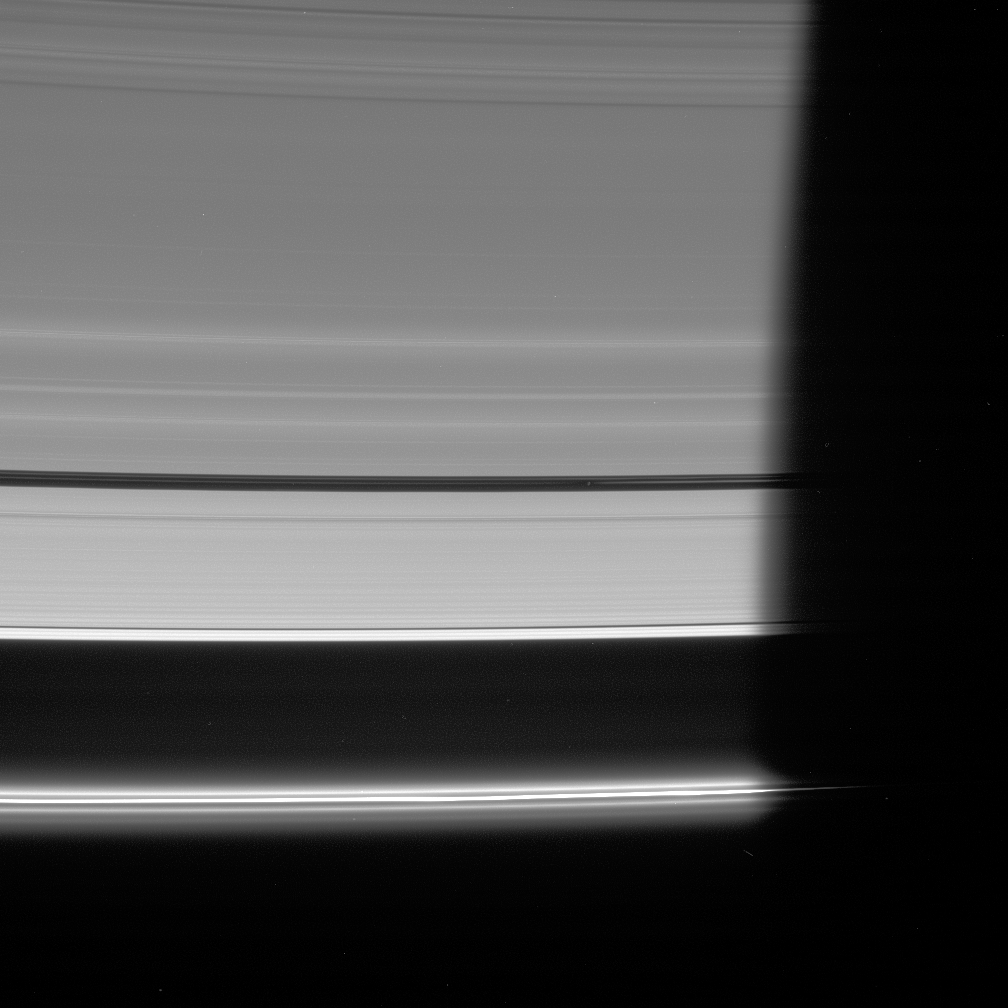

Pan Speeds into Darkness

The Cassini spacecraft looks down at the unlit side of the rings as Pan heads into Saturn’s shadow. The moon is accompanied by faint ringlets in the Encke Gap.

At bottom, the bright F ring core fades slowly into darkness.

This view looks toward the unlit side of the rings from about 20 degrees above the ringplane.

The image was taken in visible light with the Cassini spacecraft wide-angle camera on Nov. 15, 2006. Cassini was then at a distance of approximately 1.7 million kilometers (1.1 million miles) from Saturn and at a Sun-Saturn-spacecraft, or phase, angle of 163 degrees. Image scale is 10 kilometers (6 miles) per pixel.

The Cassini-Huygens mission is a cooperative project of NASA, the European Space Agency and the Italian Space Agency. The Jet Propulsion Laboratory, a division of the California Institute of Technology in Pasadena, manages the mission for NASA’s Science Mission Directorate, Washington, D.C. The Cassini orbiter and its two onboard cameras were designed, developed and assembled at JPL. The imaging operations center is based at the Space Science Institute in Boulder, Colo.

Credit: NASA/JPL/Space Science Institute